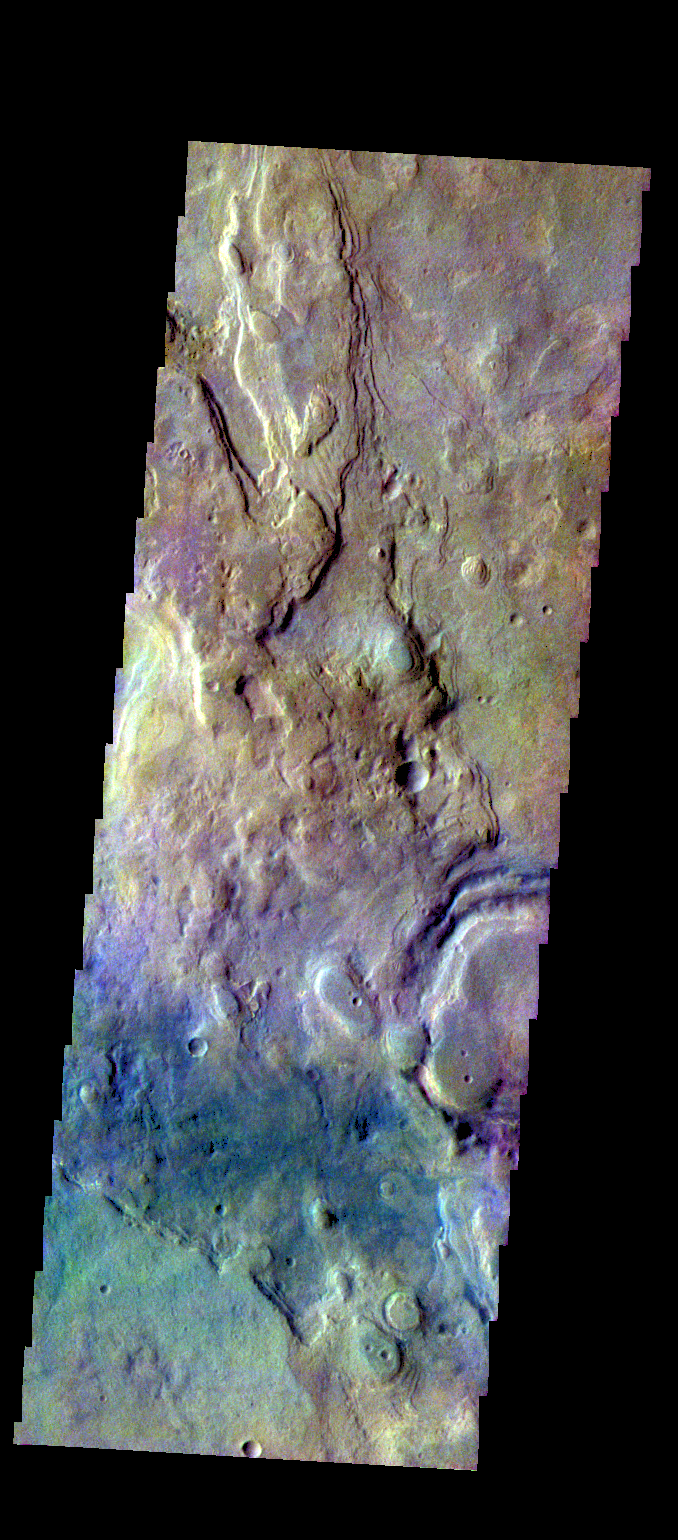

Hellas Planitia – False Color

The THEMIS VIS camera contains 5 filters. The data from different filters can be combined in multiple ways to create a false color image. These false color images may reveal subtle variations of the surface not easily identified in a single band image. Today’s false color image shows plains in the northern part of Hellas Planitia.

Credit: NASA/JPL-Caltech/ASU